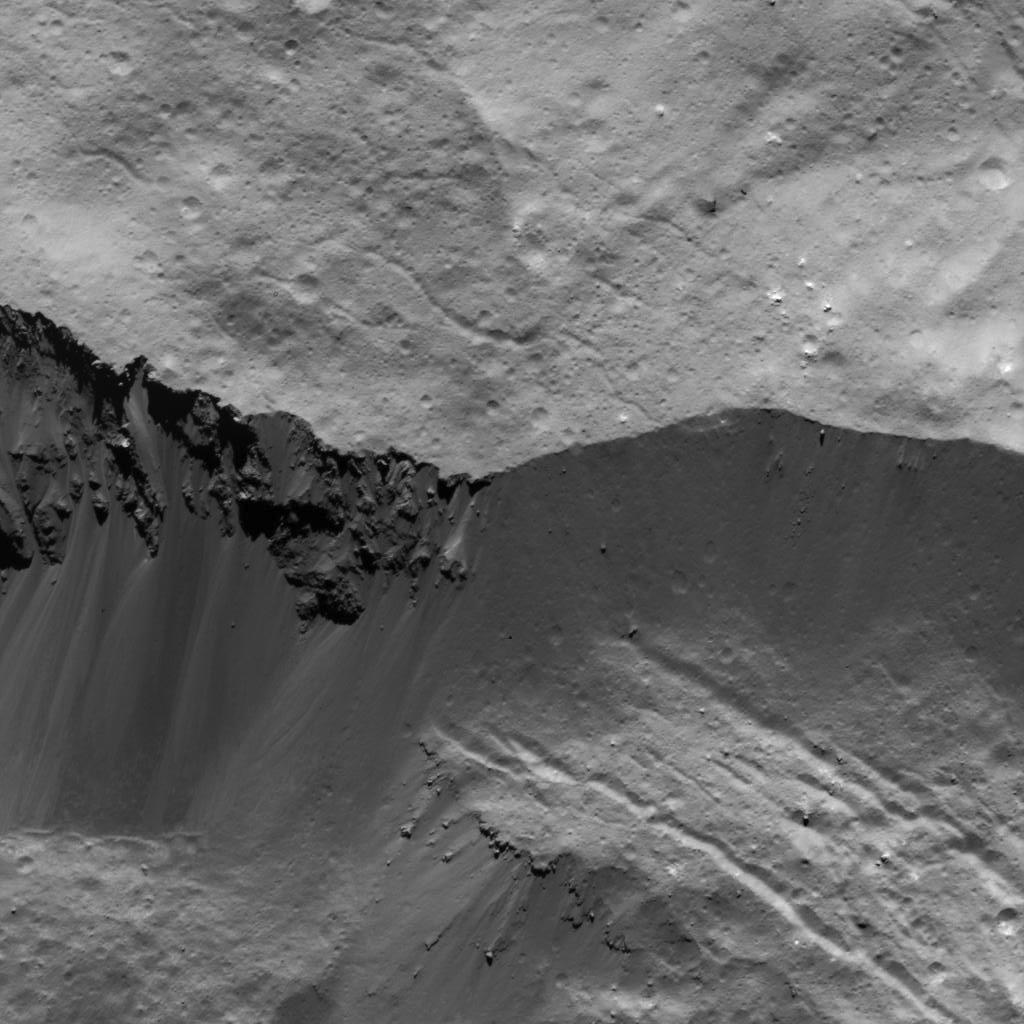

Occator Crater Wall

This image was obtained by NASA’s Dawn spacecraft on July 5, 2018 from an altitude of about 26 miles (43 kilometers).

The center of this picture is located at about 15.1 degrees north latitude and 241.2 degrees east longitude.

Dawn’s mission is managed by JPL for NASA’s Science Mission Directorate in Washington. Dawn is a project of the directorates Discovery Program, managed by NASA’s Marshall Space Flight Center in Huntsville, Alabama. JPL is responsible for overall Dawn mission science. Orbital ATK Inc., in Dulles, Virginia, designed and built the spacecraft. The German Aerospace Center, Max Planck Institute for Solar System Research, Italian Space Agency and Italian National Astrophysical Institute are international partners on the mission team.

Credit: NASA/JPL-Caltech/UCLA/MPS/DLR/IDA